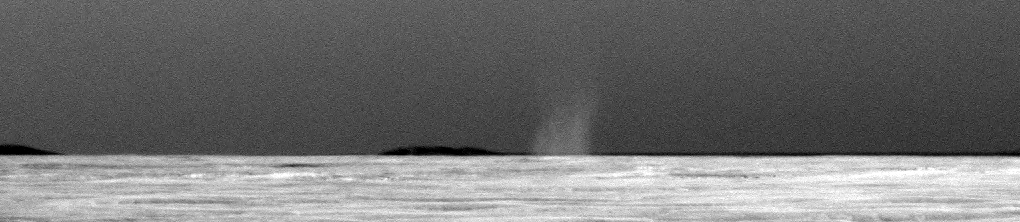

First Dust Devil Seen by Opportunity

This is the first dust devil that NASA’s Mars Exploration Rover Opportunity has observed in the rover’s six and a half years on Mars. The whirlwind appeared in a routine drive-direction image taken by Opportunity’s panoramic camera right after a drive during the 2,301st Martian day, or sol, of the rover’s mission on Mars (July 15, 2010).

Contrast has been stretched and the image has been carefully calibrated to make the dust devil easier to see against the Martian sky.

Opportunity’s twin, Spirit, has observed dozens of dust devils at its location in Gusev Crater halfway around Mars from Opportunity’s location in the Meridian Planum region. Opportunity conducted systematic searches for dust devils in past years without seeing any. A rougher and dustier surface at Gusev makes dust devils form more readily there than at Meridiani.

Credit: NASA/JPL-Caltech/Cornell University/Texas A&M